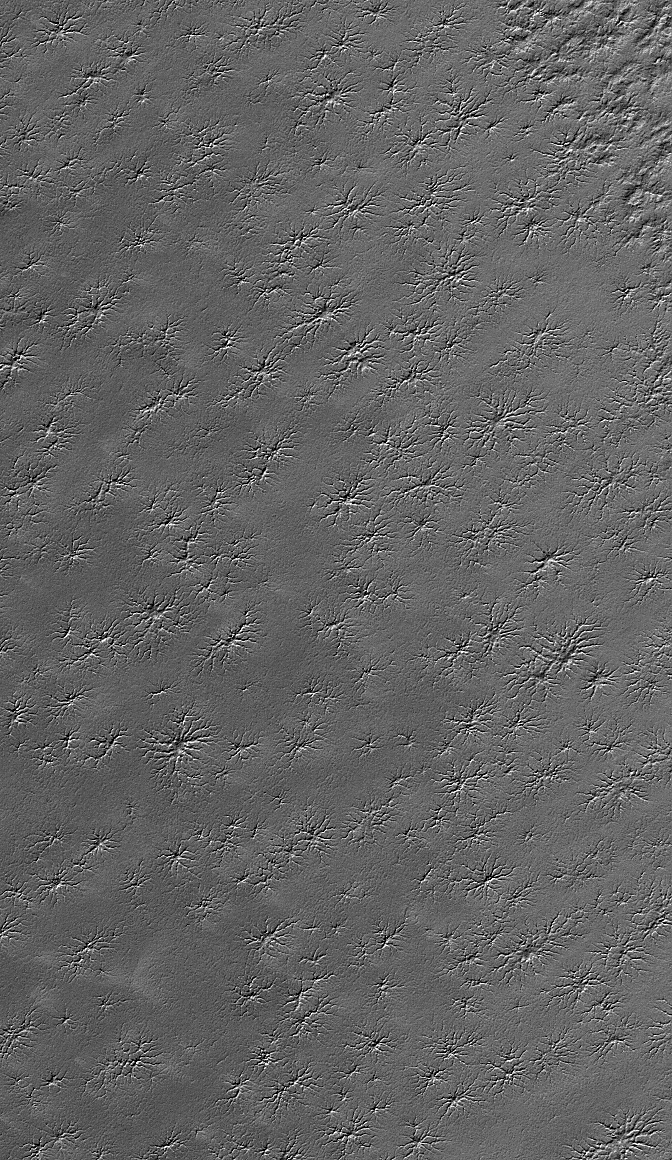

South Polar Landforms

8 February 2006
This Mars Global Surveyor (MGS) Mars Orbiter Camera (MOC) image shows an area adjacent to the south polar residual cap that hosts several intricate fracture networks. Each network consists of multiple fractures radiating from a central location. Their origin is not understood — some investigators have speculated that these are sites of release of carbon dioxide from beneath the ground, but this explanation seems inadequate to explain all attributes of the features. MOC images have shown that these features have not been changing from year to year during the course of the MGS mission.

Location near: 87.1°S, 234.1°W
Image width: ~3 km (~1.9 mi)
Illumination from: upper left
Season: Southern Summer

Credit: NASA/JPL/Malin Space Science Systems